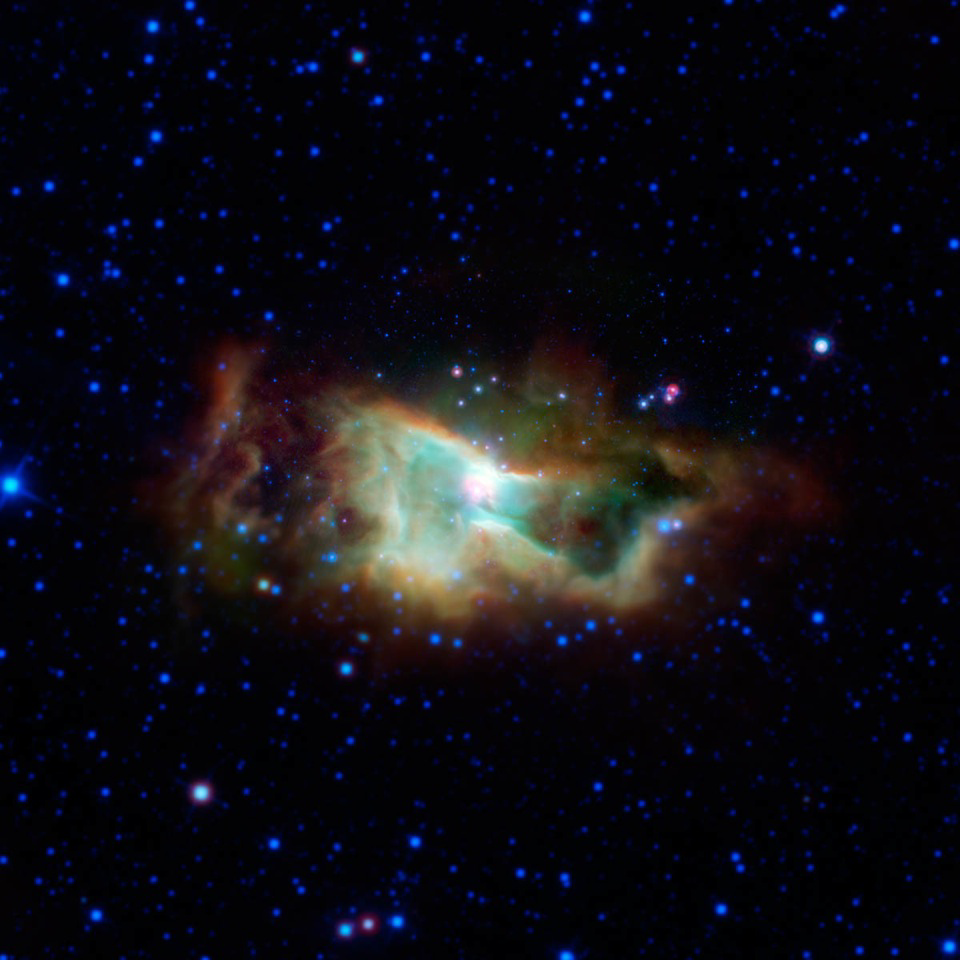

Infrared Iris

This cloud of glowing gas is the Iris nebula, as seen in infrared light by NASA’s Spitzer Space Telescope. The main cluster of stars within the nebula is called NGC 7023. It lies 1,300 light-years away in the Cepheus constellation.

Between 2003 and 2005, thanks to its unprecedented sensitivity, NASA’s Spitzer Space Telescope created maps of regions like this, showing the location of complex organic molecules called polycyclic aromatic hydrocarbons (PAHs). PAHs may be precursors to the organic ingredients that kick started life on Earth.

Data from NASA’s Wide-Field Infrared Survey Explorer were used to fill out the outer areas of this image, which Spitzer did not cover.

NASA’s Jet Propulsion Laboratory, Pasadena, Calif., manages the Spitzer Space Telescope mission for NASA’s Science Mission Directorate, Washington. Science operations are conducted at the Spitzer Science Center at the California Institute of Technology in Pasadena. Data are archived at the Infrared Science Archive housed at the Infrared Processing and Analysis Center at Caltech. Caltech manages JPL for NASA.

Credit: NASA/JPL-Caltech